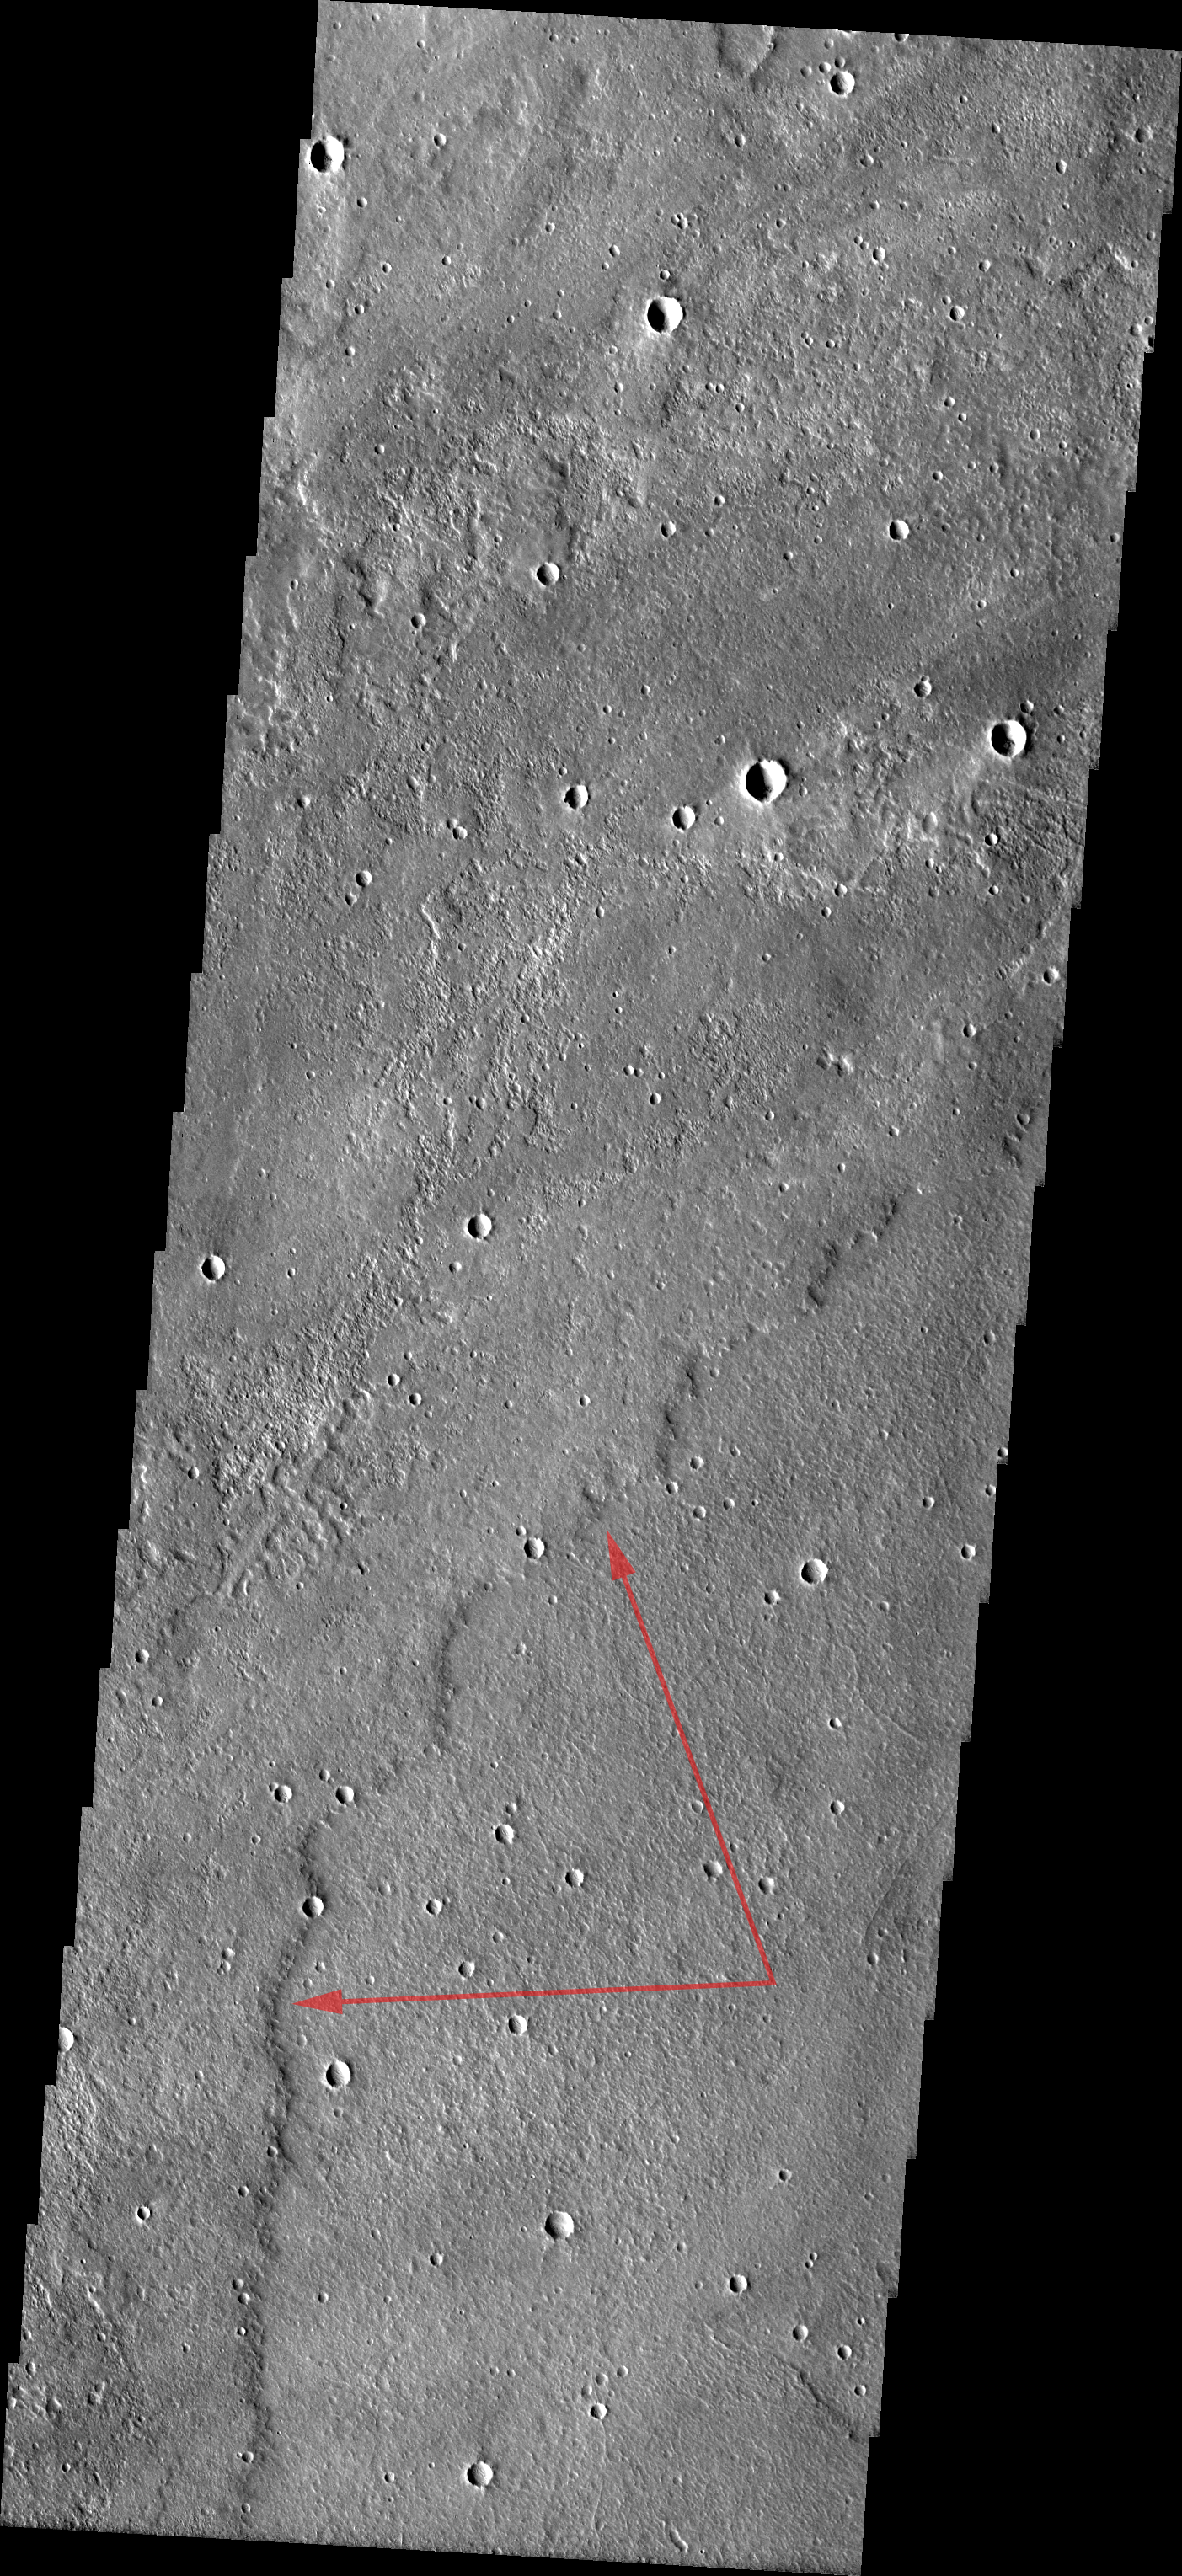

Tantalus Fluctus

Released August 19, 2004

The THEMIS Image of the Day will be exploring the nomenclature of Mars for the next three weeks.

Tantalus Fluctus

Fluctus: flow terrainTantalus: son of Zeus; King of Sipylos. He cut up and stewed the flesh of his son to serve at a feast with the gods. For this crime his family was cursed for five generations.
The Tantalus Fluctus region of Mars is comprised of multiple lava flows. The margin of one of these flows is indicated by red arrows on the VIS image above.

Nomenclature Fact of the Day: Three landform types that do not use a descriptor as part of their name are craters, eruptive centers, and large ring features.

Image information: VIS instrument. Latitude 33.9, Longitude 261.1 East (98.9 West). 19 meter/pixel resolution.

Note: this THEMIS visual image has not been radiometrically nor geometrically calibrated for this preliminary release. An empirical correction has been performed to remove instrumental effects. A linear shift has been applied in the cross-track and down-track direction to approximate spacecraft and planetary motion. Fully calibrated and geometrically projected images will be released through the Planetary Data System in accordance with Project policies at a later time.

NASA’s Jet Propulsion Laboratory manages the 2001 Mars Odyssey mission for NASA’s Office of Space Science, Washington, D.C. The Thermal Emission Imaging System (THEMIS) was developed by Arizona State University, Tempe, in collaboration with Raytheon Santa Barbara Remote Sensing. The THEMIS investigation is led by Dr. Philip Christensen at Arizona State University. Lockheed Martin Astronautics, Denver, is the prime contractor for the Odyssey project, and developed and built the orbiter. Mission operations are conducted jointly from Lockheed Martin and from JPL, a division of the California Institute of Technology in Pasadena.

Credit: NASA/JPL/Arizona State University